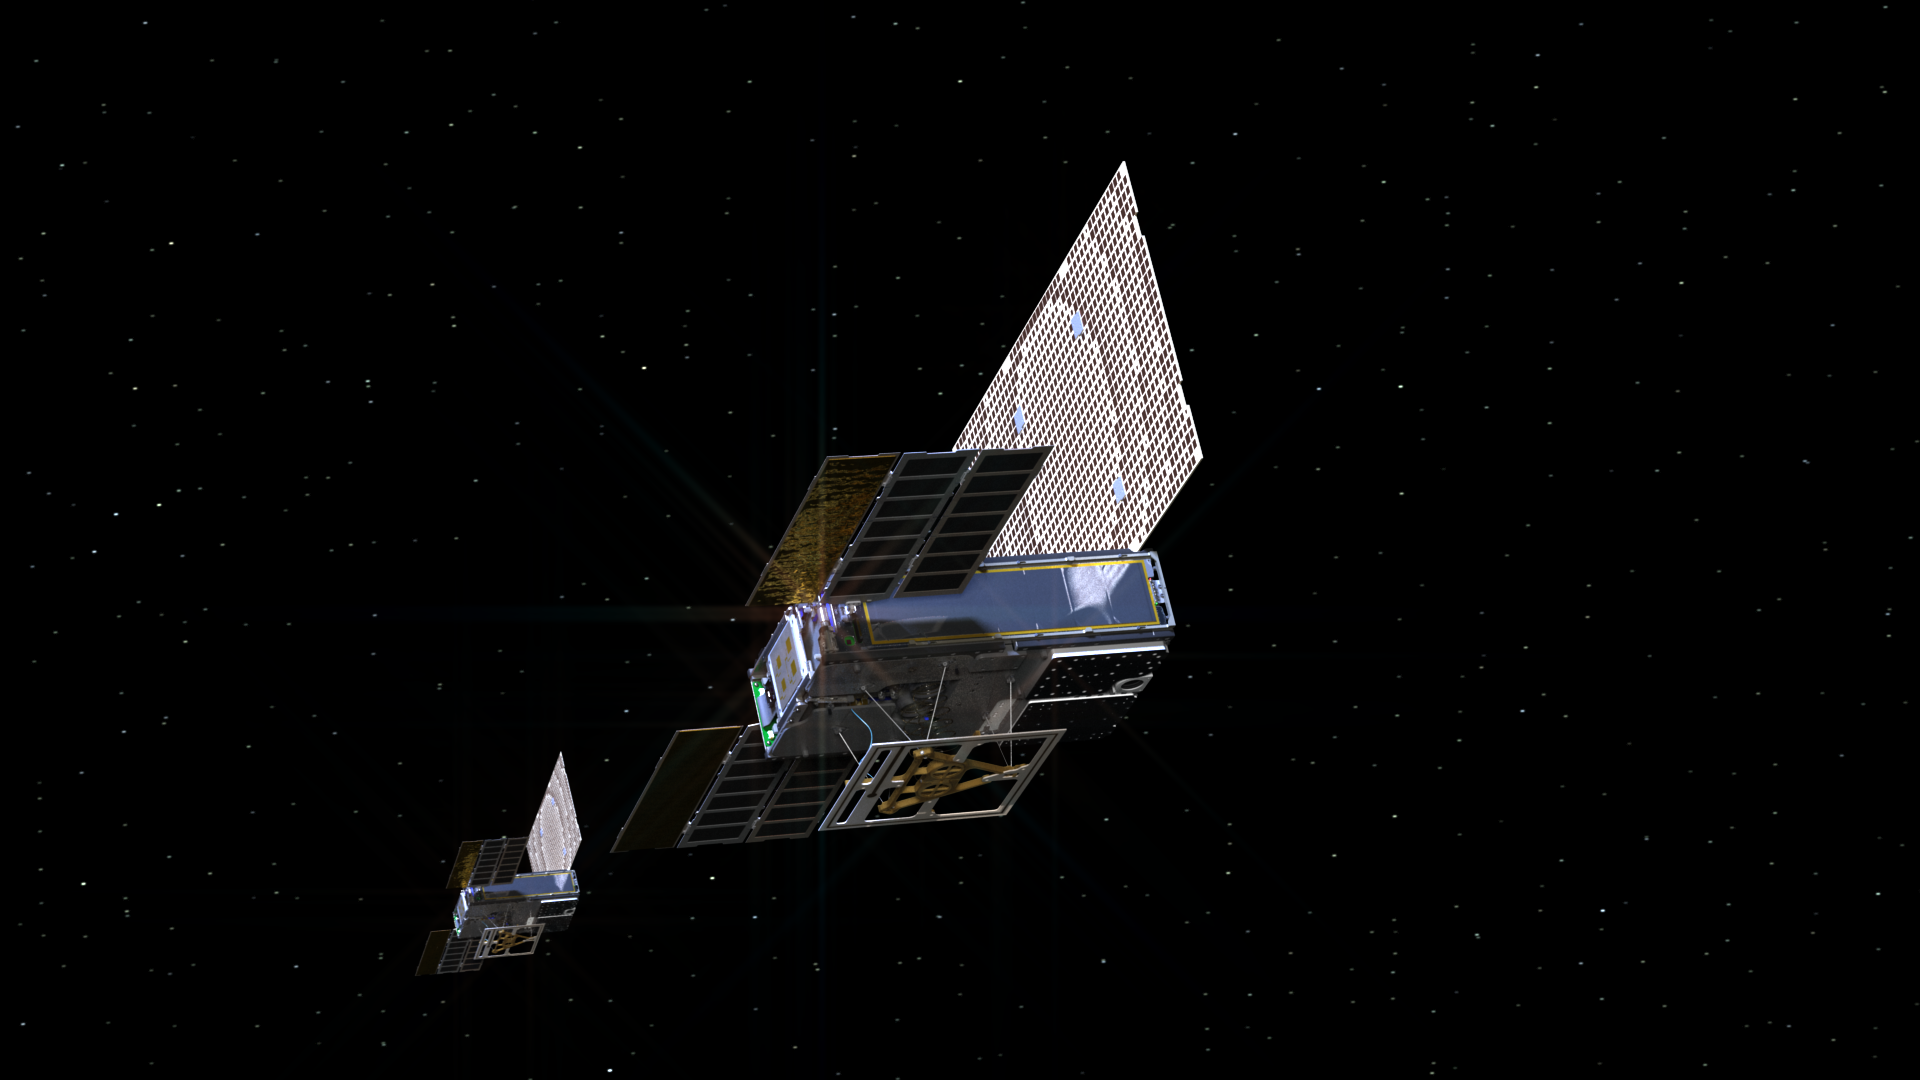

MarCOs Cruise in Deep Space

An artist’s rendering of the twin Mars Cube One (MarCO) spacecraft as they fly through deep space. The MarCOs will be the first CubeSats — a kind of modular, mini-satellite — attempting to fly to another planet. They’re designed to fly along behind NASA’s InSight lander on its cruise to Mars. If they make the journey, they will test a relay of data about InSight’s entry, descent and landing back to Earth. Though InSight’s mission will not depend on the success of the MarCOs, they will be a test of how CubeSats can be used in deep space.

The MarCO and InSight projects are managed for NASA’s Science Mission Directorate, Washington, by JPL, a division of the California Institute of Technology, Pasadena.

Credit: NASA/JPL-Caltech